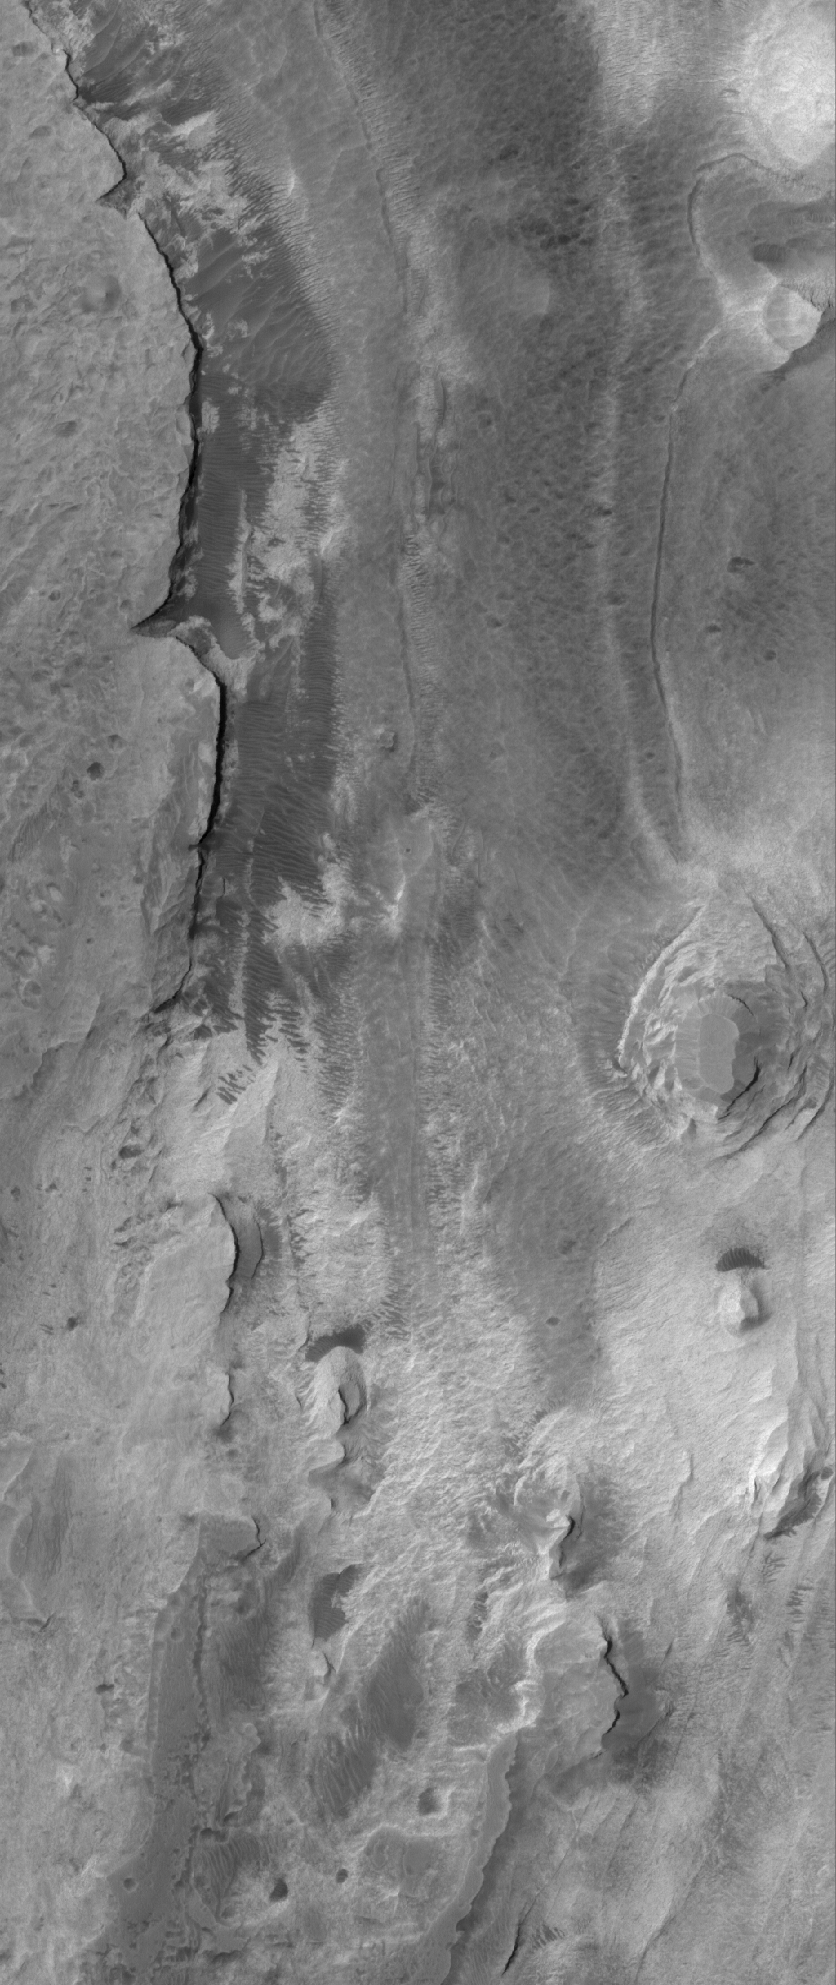

Butte-ification

8 July 2006
This Mars Global Surveyor (MGS) Mars Orbiter Camera (MOC) image shows layered, light-toned exposures of probable sedimentary rock in Iani Chaos. Near the right (east) edge of the scene are relatively small, remnant buttes and mesas composed of the light-toned rock which makes up the large plateau on the west edge of the image.

Location near: 1.6°S, 18.4°W
Image width: ~3 km (~1.9 mi)
Illumination from: upper left
Season: Southern Autumn

Credit: NASA/JPL/Malin Space Science Systems